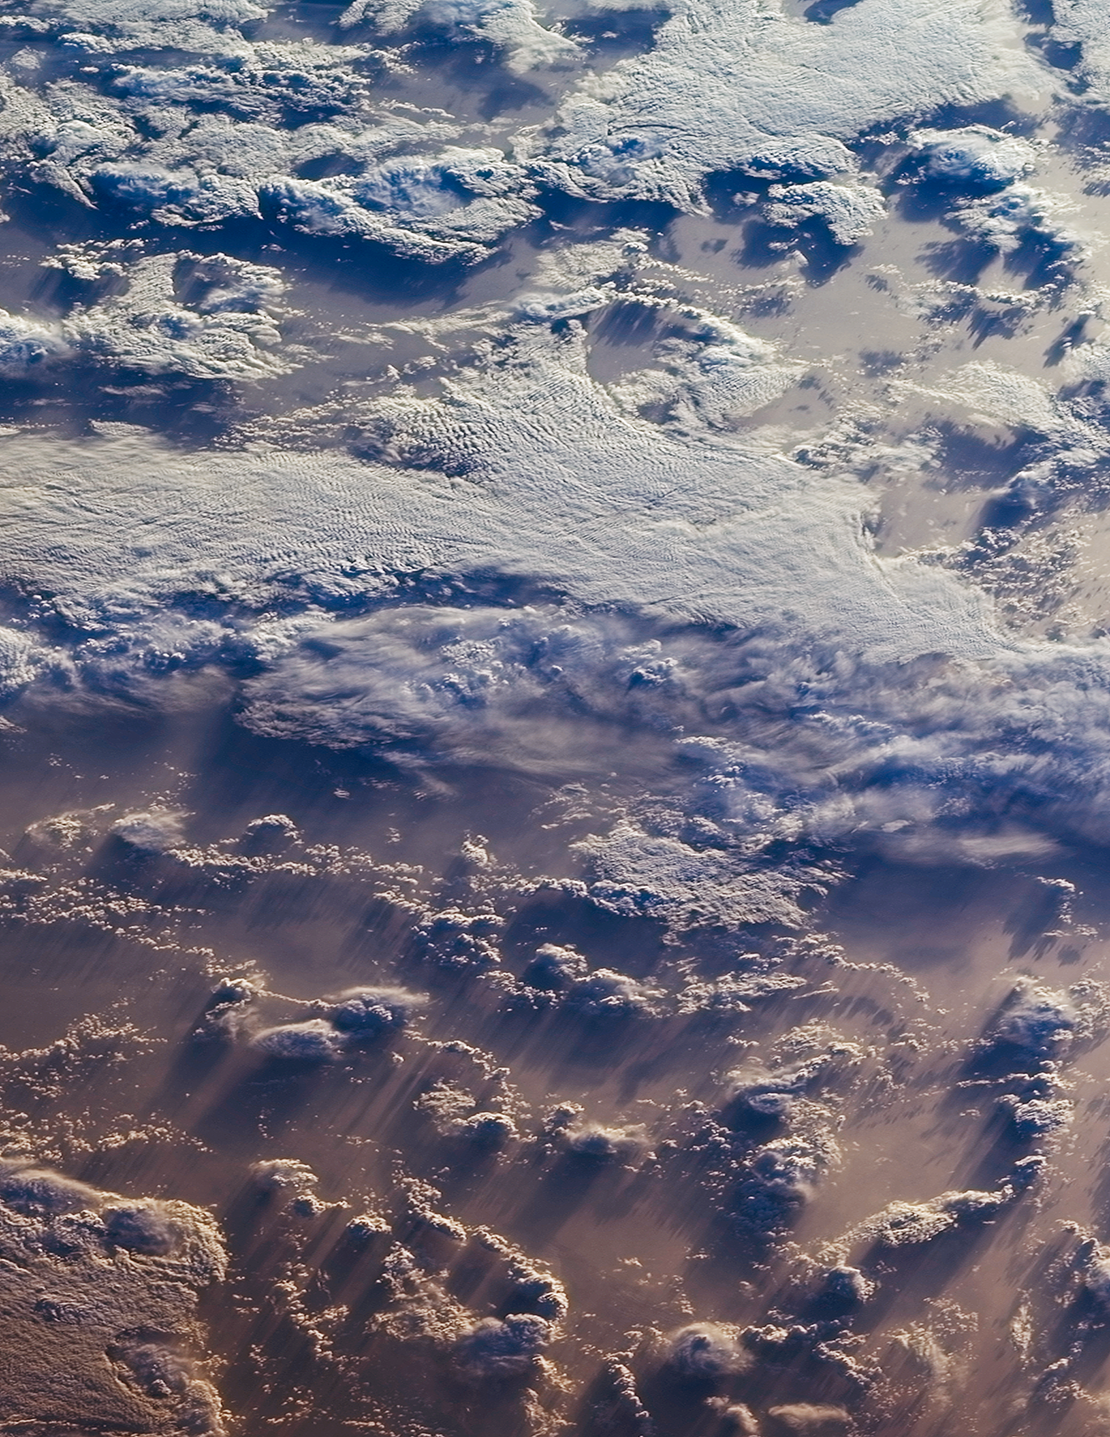

NASA Satellite Finds Earth’s Clouds are Getting Lower

This image of clouds over the southern Indian Ocean was acquired on July 23, 2007 by one of the backward (northward)-viewing cameras of the Multi-angle Imaging SpectroRadiometer (MISR) instrument on NASA’s polar-orbiting Terra spacecraft. The area covered by the image is 247.5 kilometers wide and 660 kilometers long, and is shown in an approximate perspective view at an angle of 60 degrees off of vertical. The solar zenith angle ranges from about 83 degrees at the top of the image to 88 degrees at the bottom, hence the lengthening of shadows cast by the clouds on the underlying ocean surface and reddening of the hues in the foreground. Stereoscopic analysis of the data from multiple MISR cameras indicates that the cloud tops visible here range in altitude from about 0.6 to 2.5 miles (1 to 4 kilometers).A new university study using MISR data revealed an overall trend of decreasing global cloud height during the last decade.

MISR was built and is managed by NASA’s Jet Propulsion Laboratory, Pasadena, Calif., for NASA’s Science Mission Directorate, Washington, D.C. The Terra satellite is managed by NASA’s Goddard Space Flight Center, Greenbelt, Md. The MISR data were obtained from the NASA Langley Research Center Atmospheric Science Data Center. JPL is a division of the California Institute of Technology.

Credit: NASA/GSFC/LaRC/JPL, MISR Team